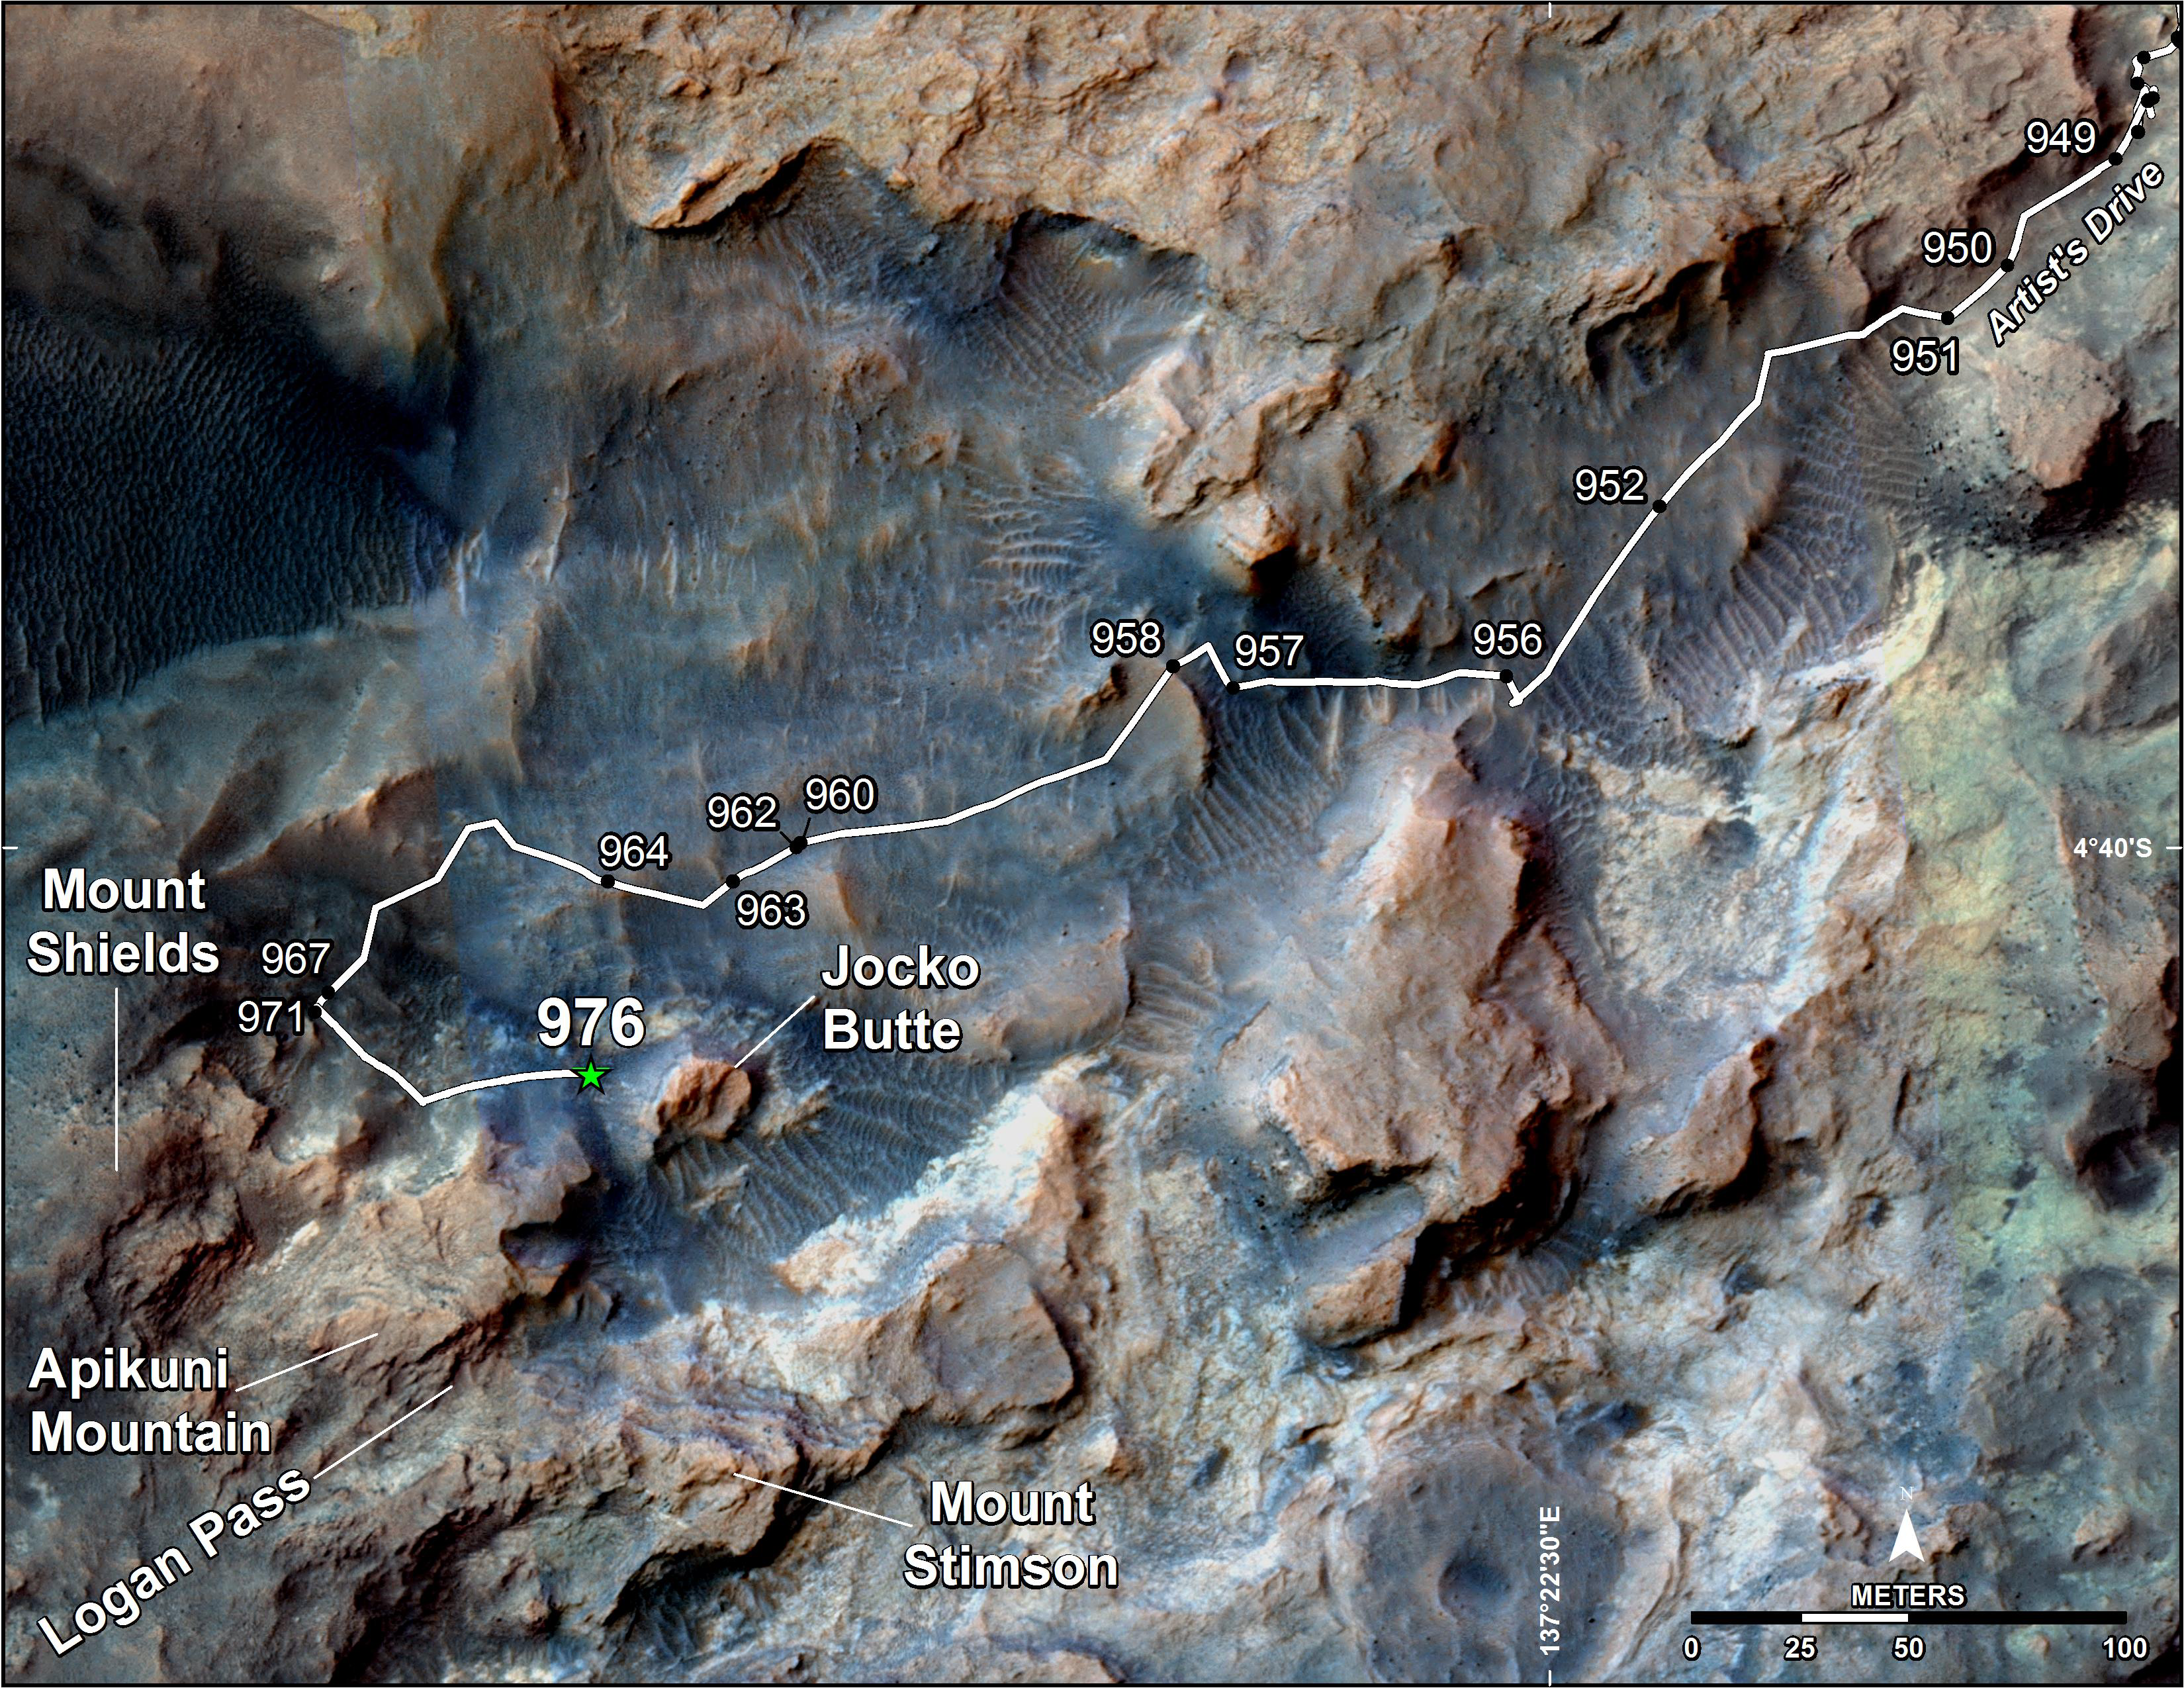

Curiosity’s Path to Some Spring 2015 Study Sites

This map shows the route on lower Mount Sharp that NASA’s Curiosity followed in April and early May 2015, in the context of the surrounding terrain. Numbers along the route identify the sol, or Martian day, on which it completed the drive reaching that point, as counted since its 2012 landing.

The map covers an area about one-third of a mile (half a kilometer) across. North is up. The base image is from the High Resolution Science Experiment (HiRISE) camera on NASA’s Mars Reconnaissance Orbiter.

Curiosity departed the “Pahrump Hills” outcrop — mostly off the upper right corner of the map — through “Artist’s Drive” valley. The Sol 949 drive was completed on April 7, 2015. A HiRISE image actually showing Curiosity at that spot is at PIA19392. At that time, the rover’s next planned science destination was “Logan Pass,” an area where two geological units meet.

At the Sol 951 location, Curiosity’s Mast Camera (Mastcam) took component images for a sweeping panorama to the south and southwest, at PIA19397 and http://mars.nasa.gov/msl/multimedia/deepzoom/PIA19397. At the Sol 956 location, the Mastcam took component images for a westward panorama, at PIA19398 and http://mars.nasa.gov/msl/multimedia/deepzoom/PIA19398. From views such as these, Curiosity’s science team selected an additional site for close inspection, at the base of a rise called “Mount Shields.” The rover arrived there with the Sol 967 drive, completed on April 26, 2015.

After the observations and measurements made by Curiosity’s instruments at the base of Mount Shields, the rover resumed its approach to Logan Pass, on a route passing west of “Jocko Butte.” The Sol 976 drive was completed on May 5, 2015.

Wider-context maps are online at PIA19390 and PIA19067.

Credit: NASA/JPL-Caltech/Univ. of Arizona